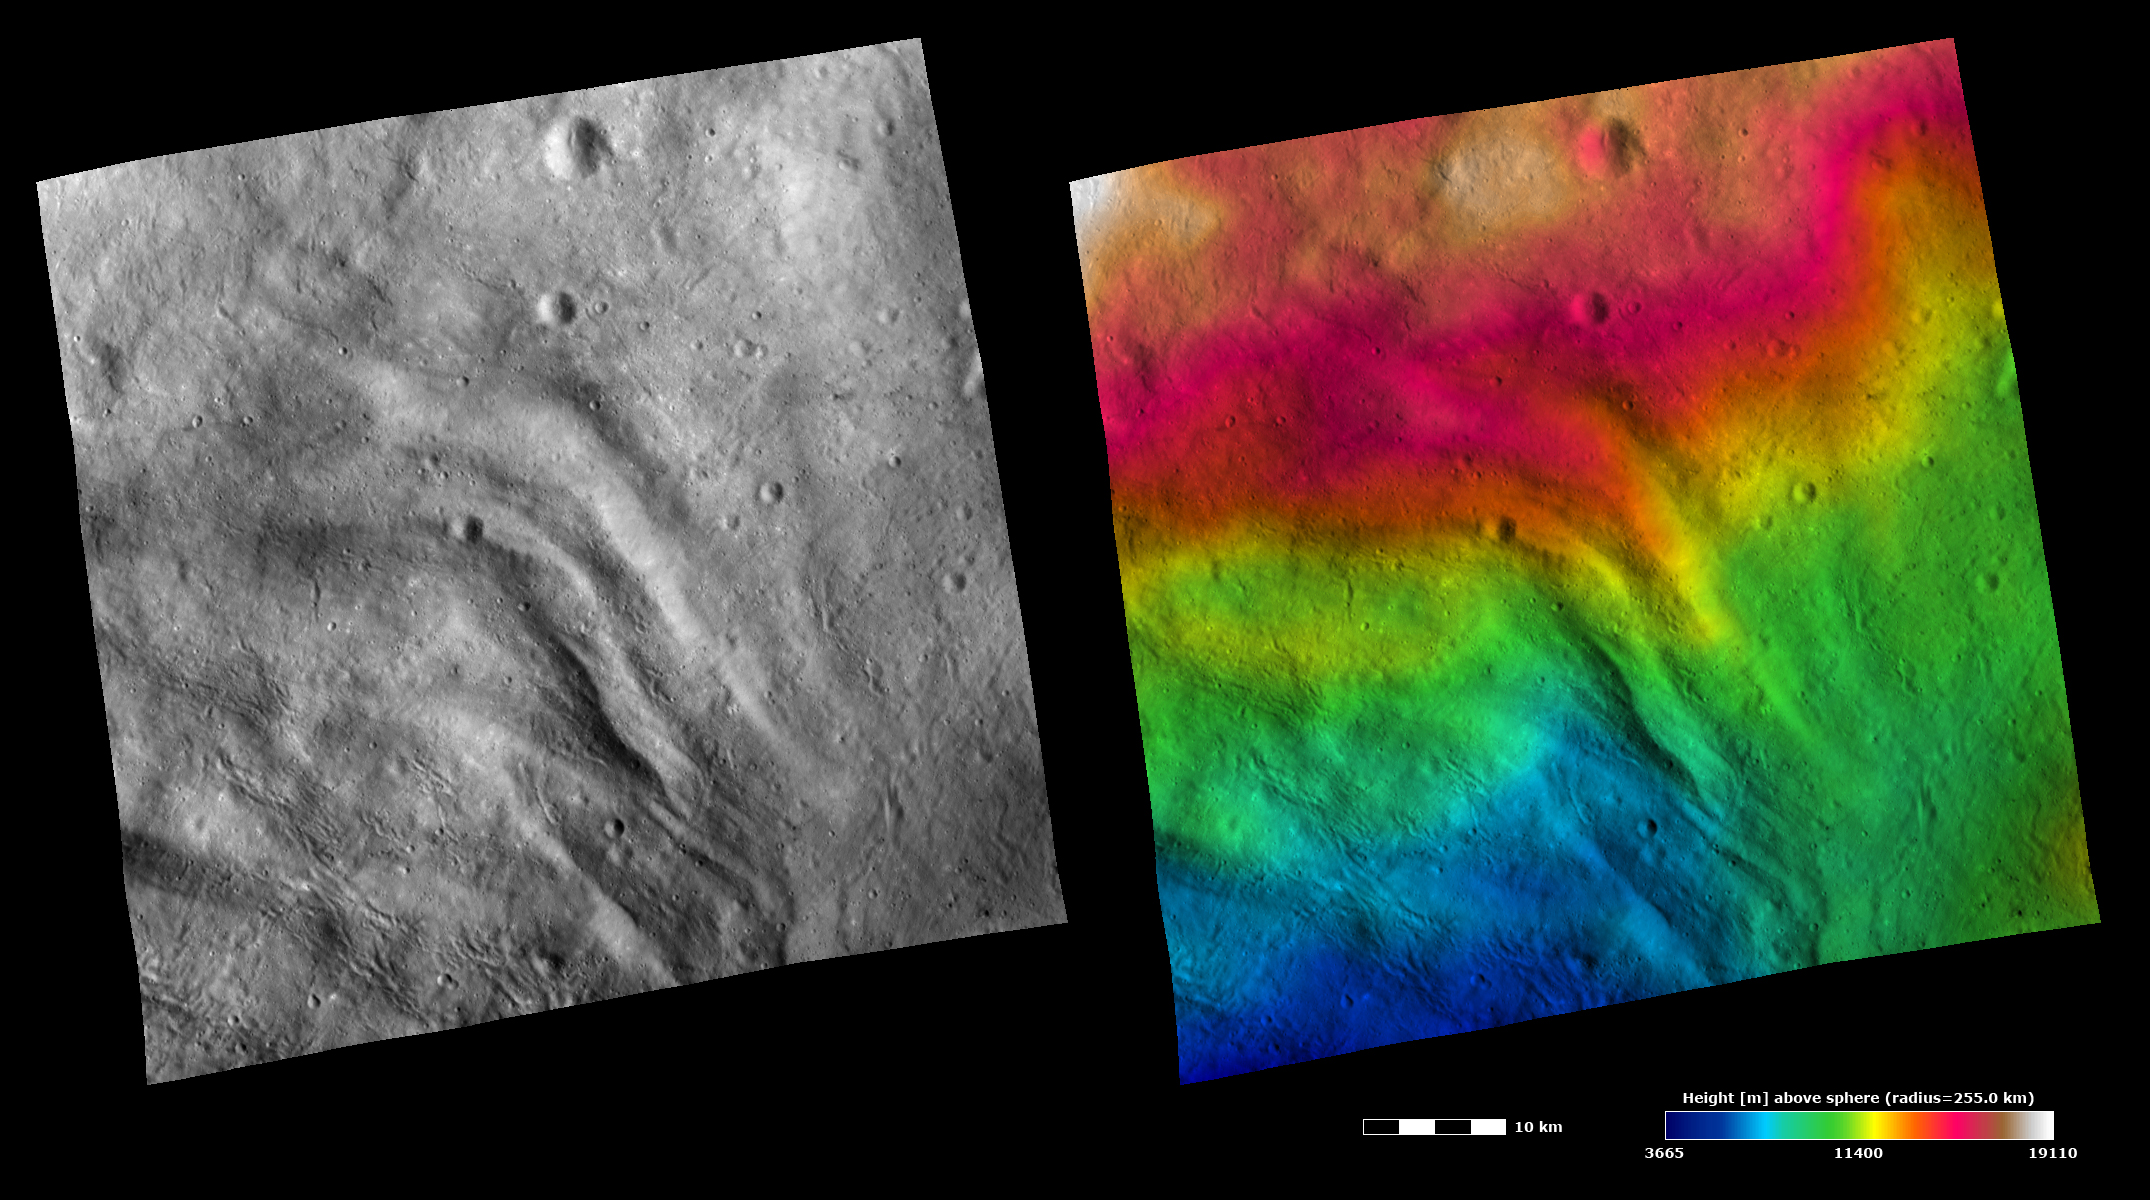

Topography and Albedo Image of Grooved Terrain on Vesta

These Dawn FC (framing camera) images show part of the grooved terrain in Vesta’s Pinaria quadrangle, which is in the southern hemisphere. Large-scale grooves and depressions can be seen running diagonally across the image. The left image is an albedo image, which is taken directly through the clear filter of the FC. Such an image shows the albedo (eg. brightness/ darkness) of the surface. The right image uses the same albedo image as its base but then a color-coded height representation of the topography is overlain onto it. The topography is calculated from a set of images that were observed from different viewing directions, allowing stereo reconstruction. The various colors correspond to the height of the area. The red area at the top of the image is the highest area and the blue area at the bottom of the image is the lowest area. The topography image does not show major height differences between the grooves and depressions; a higher resolution topography image may be necessary for this. However, the topography image does show that there is a decrease in height from the top to the bottom of the image, which is not clear in the albedo image. Visible in the bottom half of both images are narrow linear scars, which are probably formed by boulders ejected by impacts scouring across Vesta’s surface.

These images are centered in Vesta’s Pinaria quadrangle and the center latitude and longitude of the image is 49.7°S, 47.3°E. NASA’s Dawn spacecraft obtained this image with its framing camera on October 26th 2011. This image was taken through the camera’s clear filter. The distance to the surface of Vesta is 700 km and the image has a resolution of about 60 meters per pixel. This image was acquired during the HAMO (High Altitude Mapping Orbit) phase of the mission. The images are lambert-azimuthal map projected.

The Dawn mission to Vesta and Ceres is managed by NASA’s Jet Propulsion Laboratory, a division of the California Institute of Technology in Pasadena, for NASA’s Science Mission Directorate, Washington D.C. UCLA is responsible for overall Dawn mission science. Dawn’s VIR was provided by ASI, the Italian Space Agency and is managed by INAF, Italy’s National Institute for Astrophysics, in collaboration with Selex Galileo, where it was built.

Credit: NASA/JPL-Caltech/UCLA/MPS/DLR/IDA